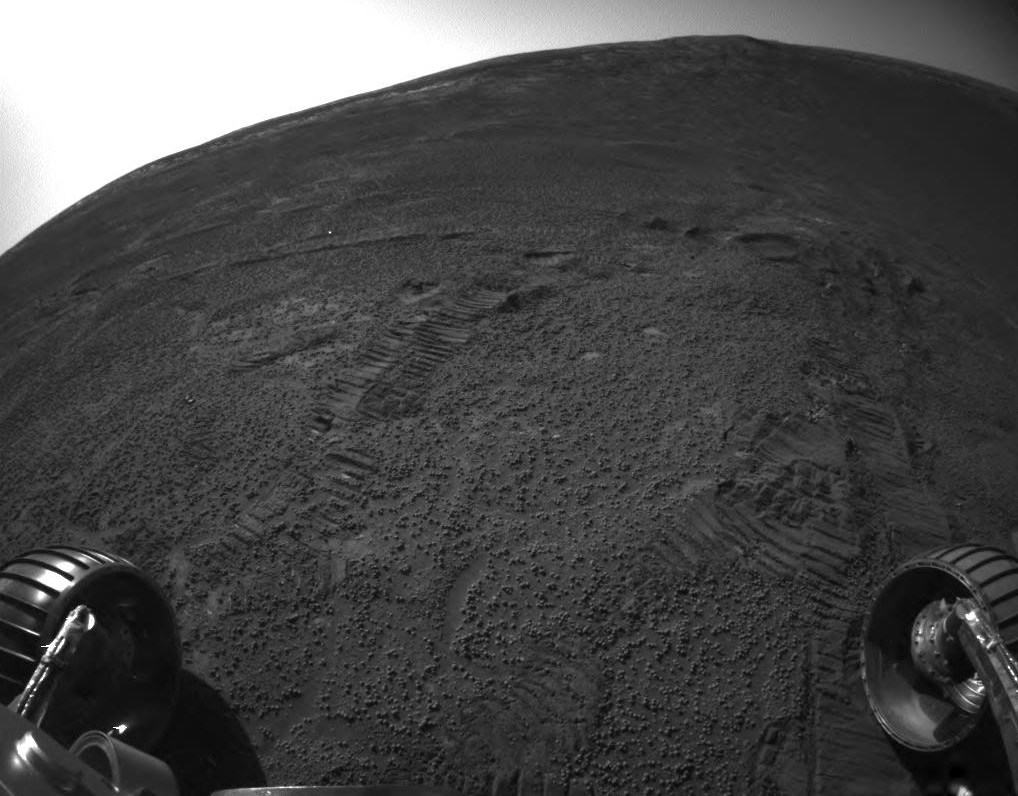

Tracks Inside ‘Endurance’

This picture from the front hazard-avoidance camera on NASA’s Mars Exploration Rover Opportunity shows rover wheel tracks on the inner slope of “Endurance Crater.” Opportunity took the image on sol 188 (Aug. 4, 2004), before transmitting it and other data to the European Space Agency’s Mars Express orbiter. The orbiter then relayed the data to Earth.

Credit: NASA/JPL